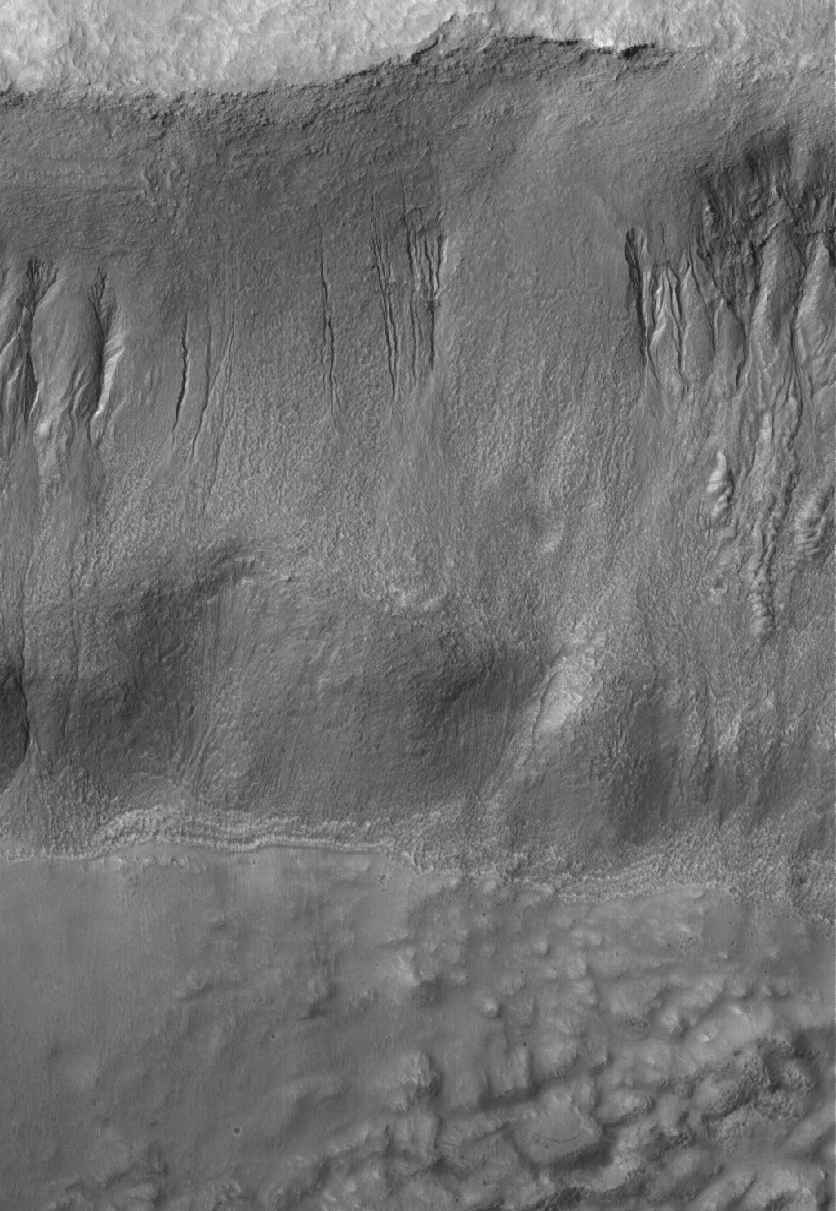

Gullied Wall

13 May 2005
This Mars Global Surveyor (MGS) Mars Orbiter Camera (MOC) image shows gullies on northern wall of a south mid-latitude crater.

Location near: 35.8°S, 220.9°W
Image width: ~3 km (~1.9 mi)
Illumination from: upper left
Season: Southern Spring

Credit: NASA/JPL/Malin Space Science Systems